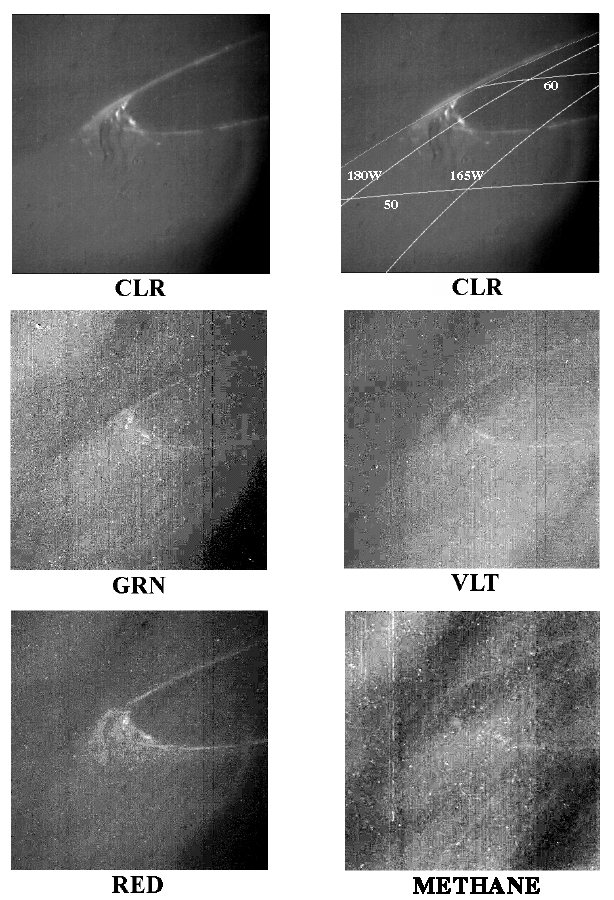

Visible Jovian Aurora

Jupiter’s aurora on the night side of the planet is seen here at five different wavelengths. Jupiter’s bright crescent, which is about half illuminated, is out of view to the right. North is at the top. The images are centered at 57 degrees north and 184 degrees West and were taken on April 2, 1997 at a range of 1.7 million kilometers (1.05 million miles) by the Solid State Imaging (SSI) camera system aboard NASA’s Galileo spacecraft.

Although Jupiter’s aurora had been imaged from Earth in the ultraviolet and infrared, these are the first images at visible wavelengths, where most of the emission takes place. CLR stands for clear (no filter) and shows the integrated brightness at all wavelengths. The other panels show the violet, green, red, and 889 nanometer-wavelength filtered images. The brightness of the aurora is roughly independent of wavelength, at least at the spectral resolution obtainable with these filters.

As on Earth, the aurora is caused by electrically charged particles striking the upper atmosphere, causing the molecules of the atmosphere to glow. The brightness in the different filters contains information about the energy of the impinging particles and the composition of the upper atmosphere. If atomic hydrogen were the only emitter, the light would be much stronger in the red filter, which is not consistent with the observed distribution.

The Jet Propulsion Laboratory, Pasadena, CA manages the mission for NASA’s Office of Space Science, Washington, DC.

This image and other images and data received from Galileo are posted on the World Wide Web, on the Galileo mission home page at: http://galileo.jpl.nasa.gov. Background information and educational context for the images can be found at: http:/ /www.jpl.nasa.gov/galileo/sepo.

Credit: NASA/JPL-Caltech